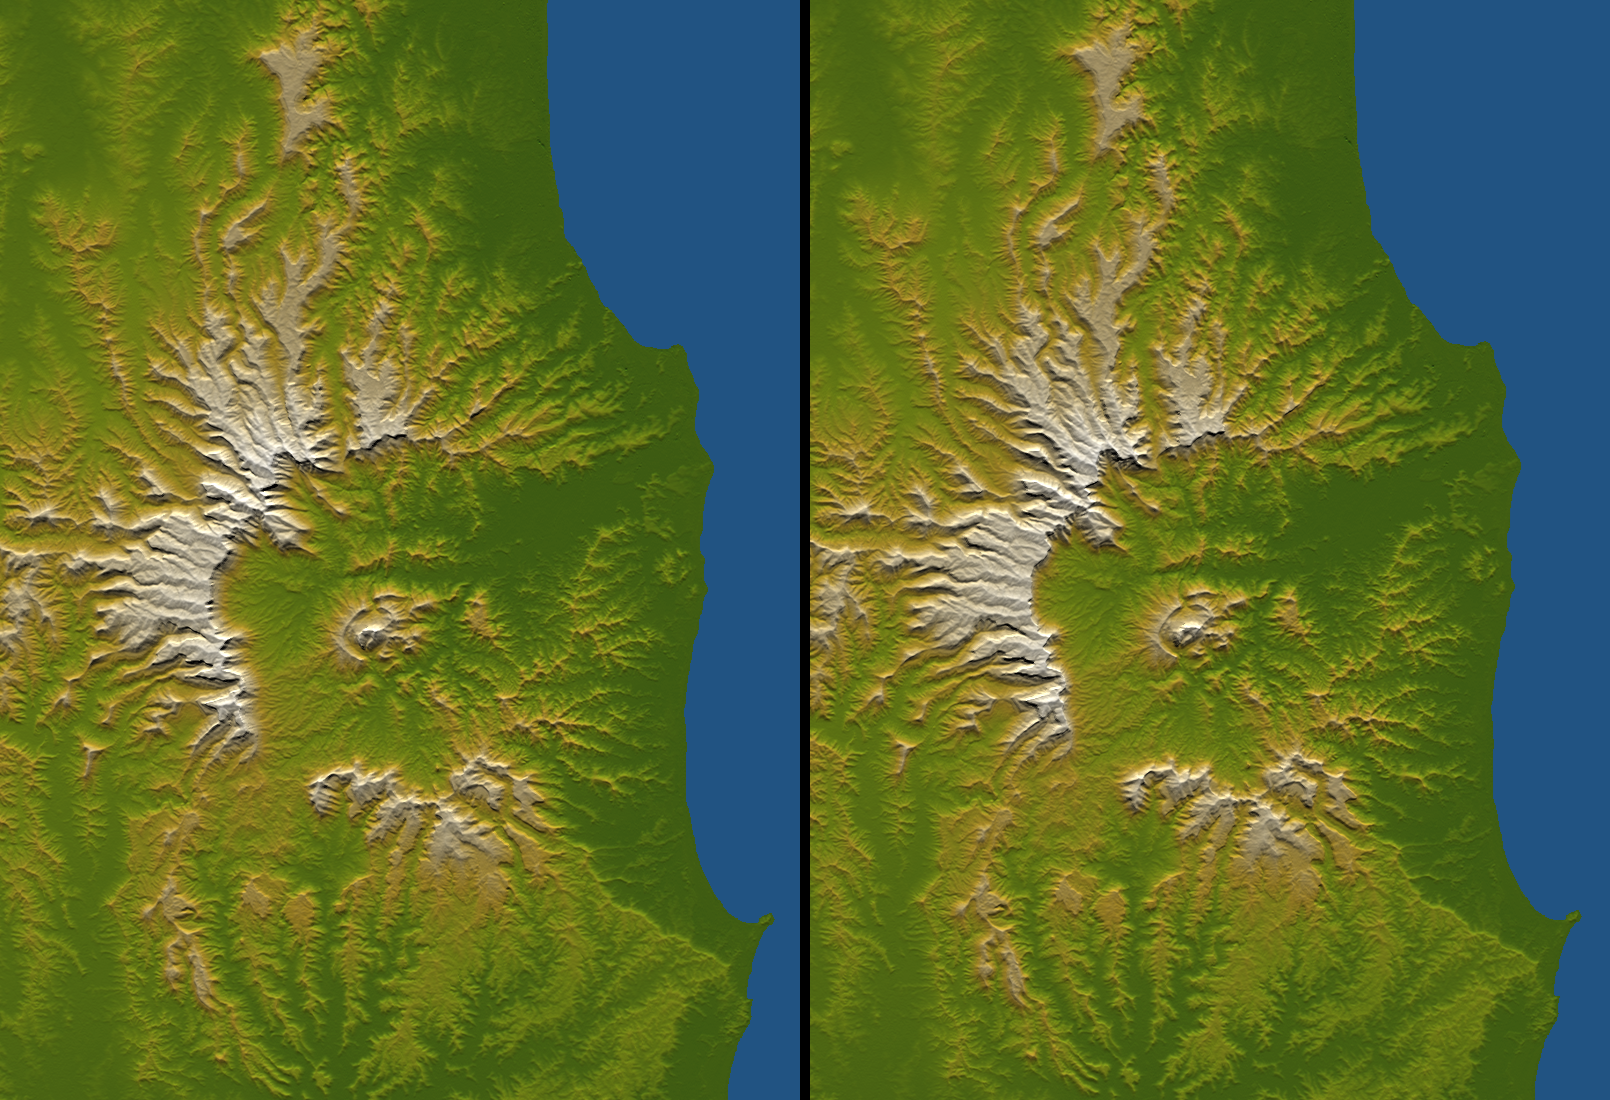

Tweed Extinct Volcano, Australia, Stereo Pair of SRTM Shaded Relief and Colored Height

Figure 1

Australia is the only continent without any current volcanic activity, but it hosts one of the world’s largest extinct volcanoes, the Tweed Volcano. Rock dating methods indicate that eruptions here lasted about three million years, ending about 20 million years ago. Twenty million years of erosion has left this landform deeply eroded yet very recognizable, appearing as a caldera with a central peak. The central peak is not an old remnant landform but is instead the erosional stub of the volcanic neck (the central pipe that carried the magma upward). It is surrounded by ring dikes, which are circular sheets of magma that solidified and now form erosion-resistant ridges. The central peak is named Mount Warning.

Topography plays a central role in envisioning the volcano at its climax and in deciphering the landscape evolution that has occurred since then. Low-relief uplands interspersed between deeply eroded canyons form a radial pattern that clearly defines the shape and extent of the original volcanic dome. Erosion is most extensive on the eastern side because the eroding streams drained directly to the ocean and therefore had the steepest gradients. This asymmetry of erosion has been extreme enough that the volcano has been hollowed out by the east-flowing drainage, forming an “erosional caldera.” Calderas usually form as the result of collapse where magmas retreat within an active volcano. If collapse occurred here, erosion may have removed the evidence, but it produced a similar landform itself.

Three visualization methods were combined to produce this image: shading, color coding, and synthetic stereoscopy. The shade image was derived by computing topographic slope in the north-south direction. Northern slopes appear bright and southern slopes appear dark. Color coding is directly related to topographic height, with green at the lower elevations, rising through yellow and tan, to white at the highest elevations. The stereoscopic effect was then created by generating two differing perspectives, one for each eye (see Figure 1). The image can be seen in 3-D by viewing the left image with the right eye and the right image with the left eye (cross-eyed viewing) or by downloading, printing, and splitting the image pair and viewing them with a stereoscope. When stereoscopically merged, the result is a vertically exaggerated view of Earth’s surface in its full three dimensions. Elevations range from sea level (shown in blue) to about 1340 meters (4400 feet) along the northwest caldera rim.

Elevation data used in this image were acquired by the Shuttle Radar Topography Mission aboard the Space Shuttle Endeavour, launched on Feb. 11, 2000. SRTM used the same radar instrument that comprised the Spaceborne Imaging Radar-C/X-Band Synthetic Aperture Radar (SIR-C/X-SAR) that flew twice on the Space Shuttle Endeavour in 1994. SRTM was designed to collect 3-D measurements of the Earth’s surface. To collect the 3-D data, engineers added a 60-meter (approximately 200-foot) mast, installed additional C-band and X-band antennas, and improved tracking and navigation devices. The mission is a cooperative project between NASA, the National Geospatial-Intelligence Agency (NGA) of the U.S. Department of Defense and the German and Italian space agencies. It is managed by NASA’s Jet Propulsion Laboratory, Pasadena, Calif., for NASA’s Earth Science Enterprise, Washington, D.C.

Size: 102 kilometers (63 miles) by 74 kilometers (46 miles)
Location: 28.4 degrees South latitude, 153.3 degrees East longitude
Orientation: North toward the top, cylindrical projection
Image Data: Shaded and colored SRTM elevation model
Date Acquired: February 2000

Credit: NASA/JPL/NGA